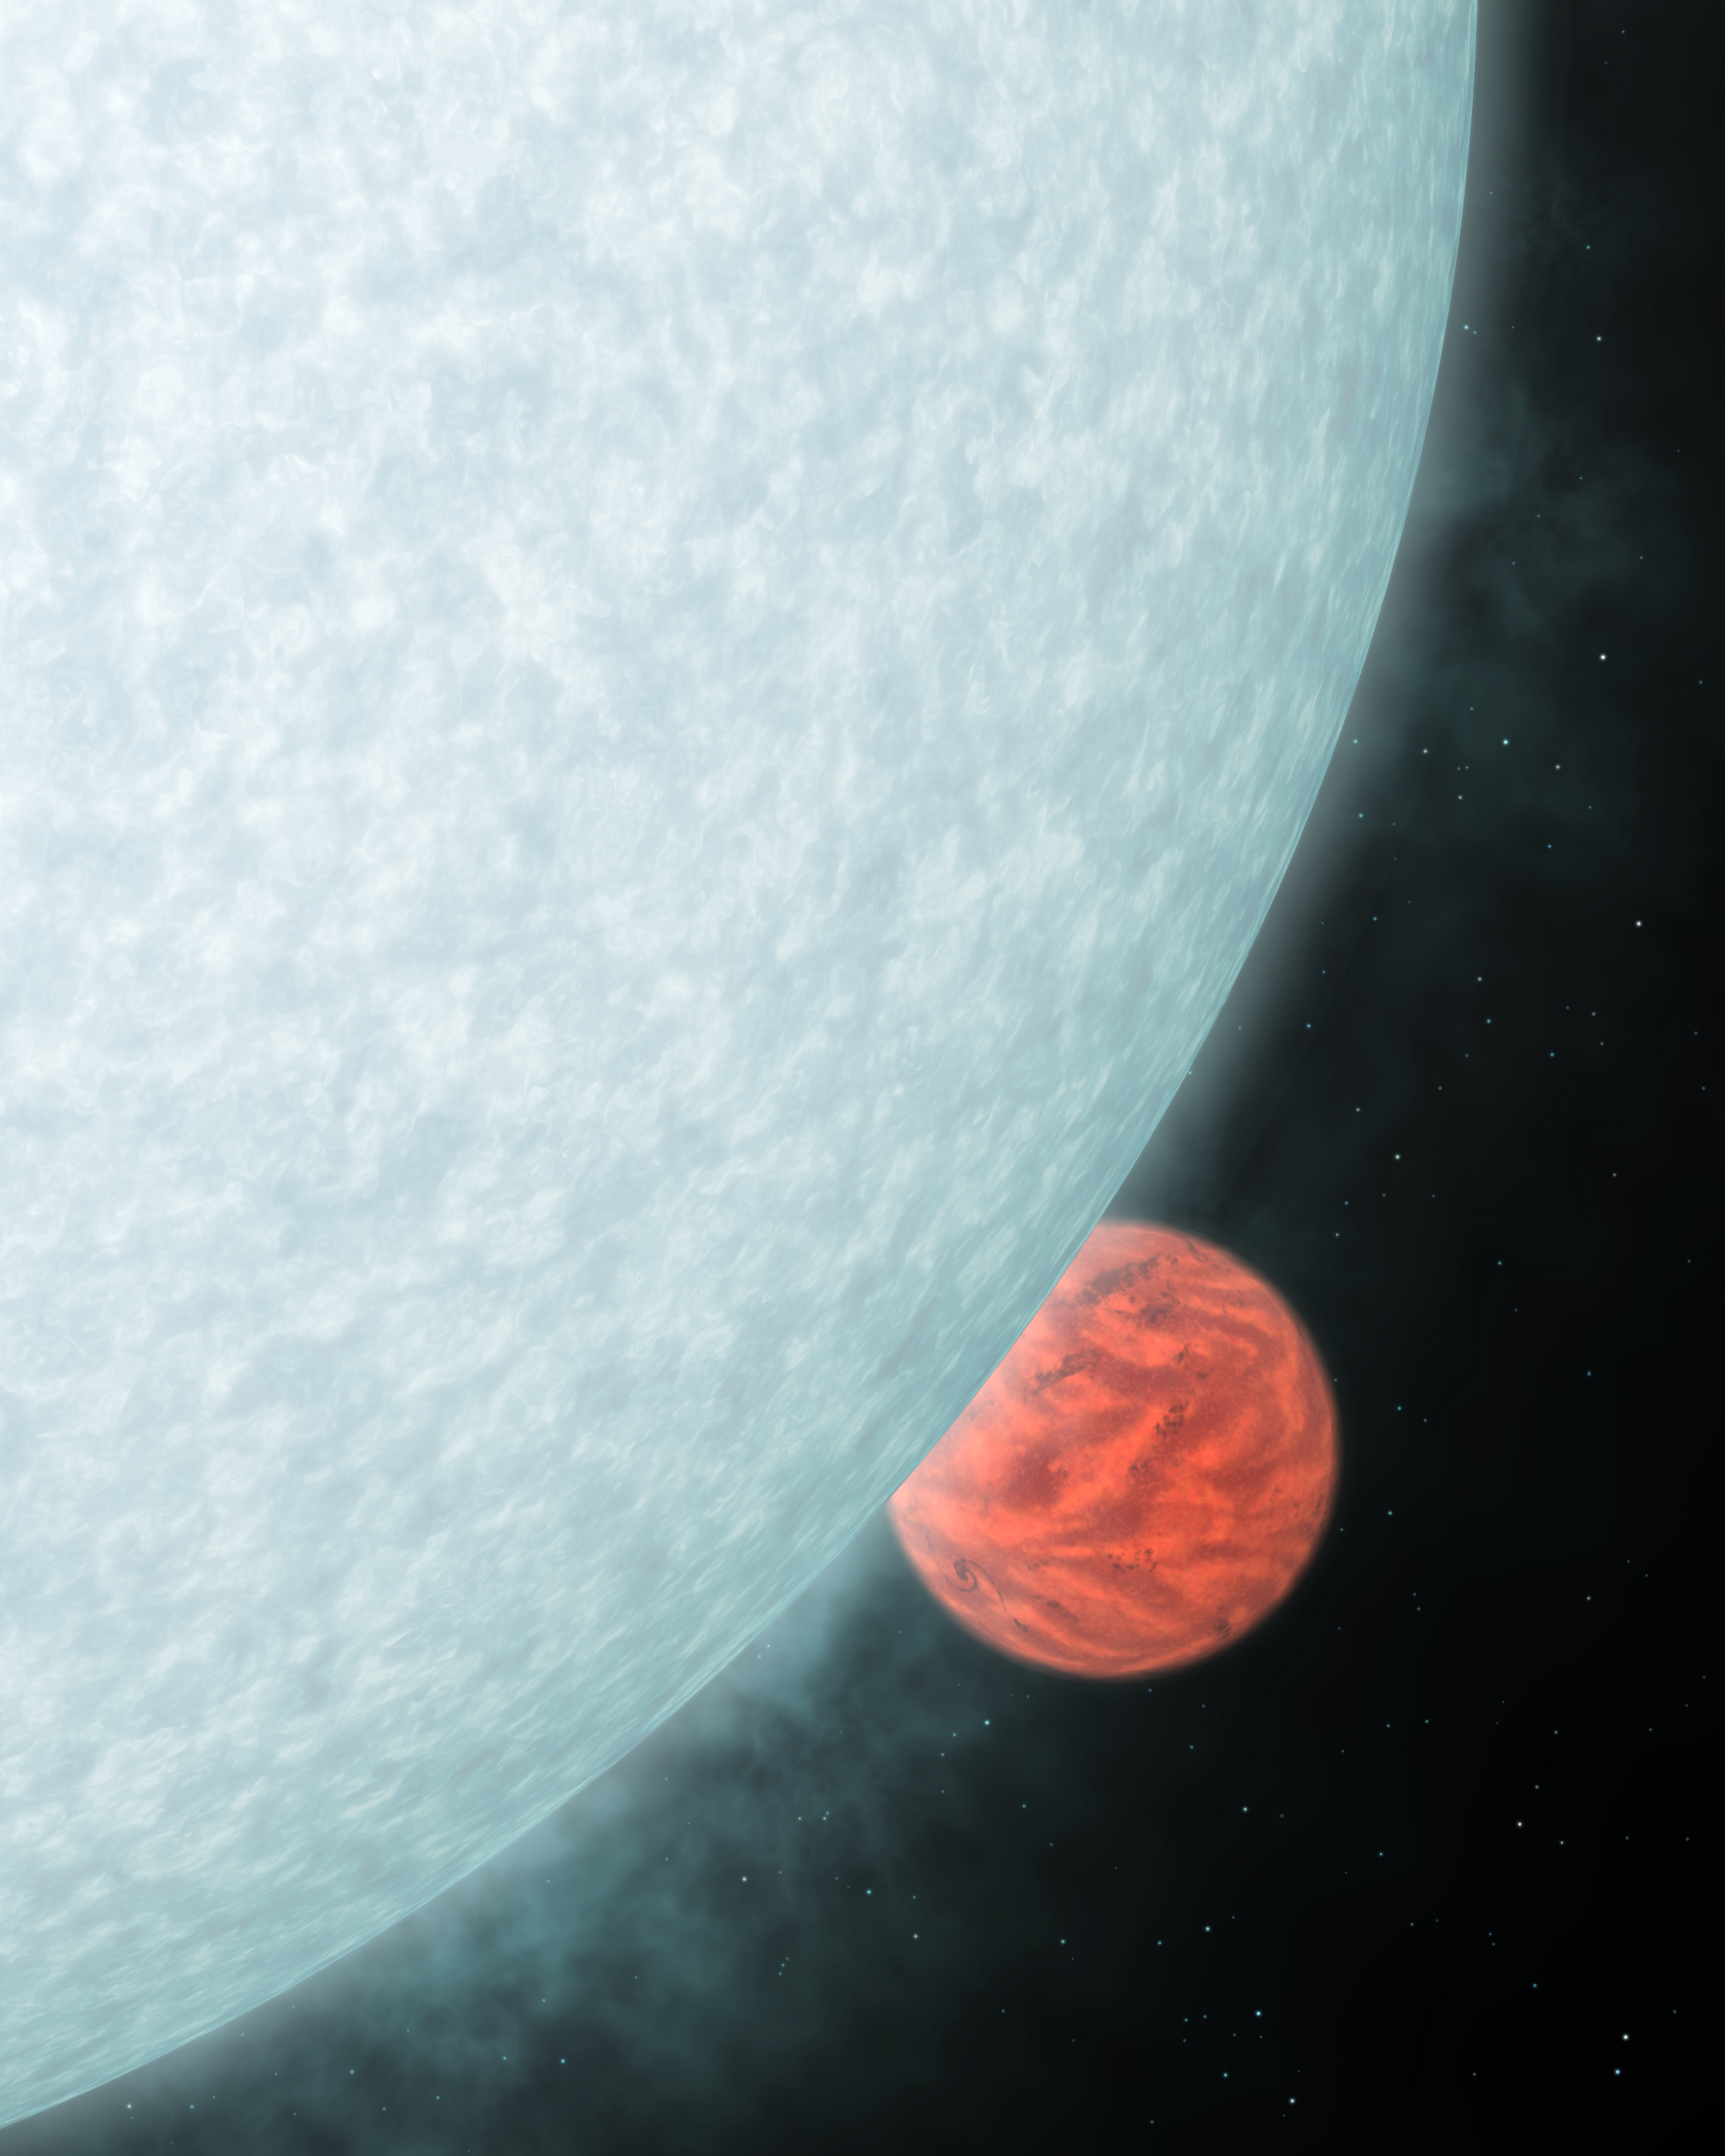

Blinded by the Light

This artist's concept shows what a fiery hot star and its close-knit planetary companion might look close up if viewed in infrared light. In infrared, a star is less blinding, and its planet perks up with a fiery glow.Astronomers using NASA's Spitzer Space Telescope took advantage of this fact to directly capture the infrared light of two previously detected planets orbiting outside our solar system. Their findings revealed the temperatures and orbits of the planets. Upcoming Spitzer observations using a variety of infrared wavelengths may provide more information about the planets' winds and atmospheric compositions.The colors reflect what our eyes might see if we could retune them to the invisible, infrared portion of the light spectrum. The hot star is less bright in infrared light than in visible and appears fainter. The warm planet peaks in infrared light, so is shown brighter. Their hues represent relative differences in temperature. Because the star is hotter than the planet, and because hotter objects give off more blue light than red, the star is depicted in blue, and the planet, red.The overall look of the planet is inspired by theoretical models of hot, gas giant planets. These "hot Jupiters" are similar to Jupiter in composition and mass, but are expected to look quite different at such high temperatures. The models are courtesy of Drs. Curtis Cooper and Adam Showman of the University of Arizona, Tucson.

Credit: NASA/JPL-Caltech/R. Hurt (SSC)